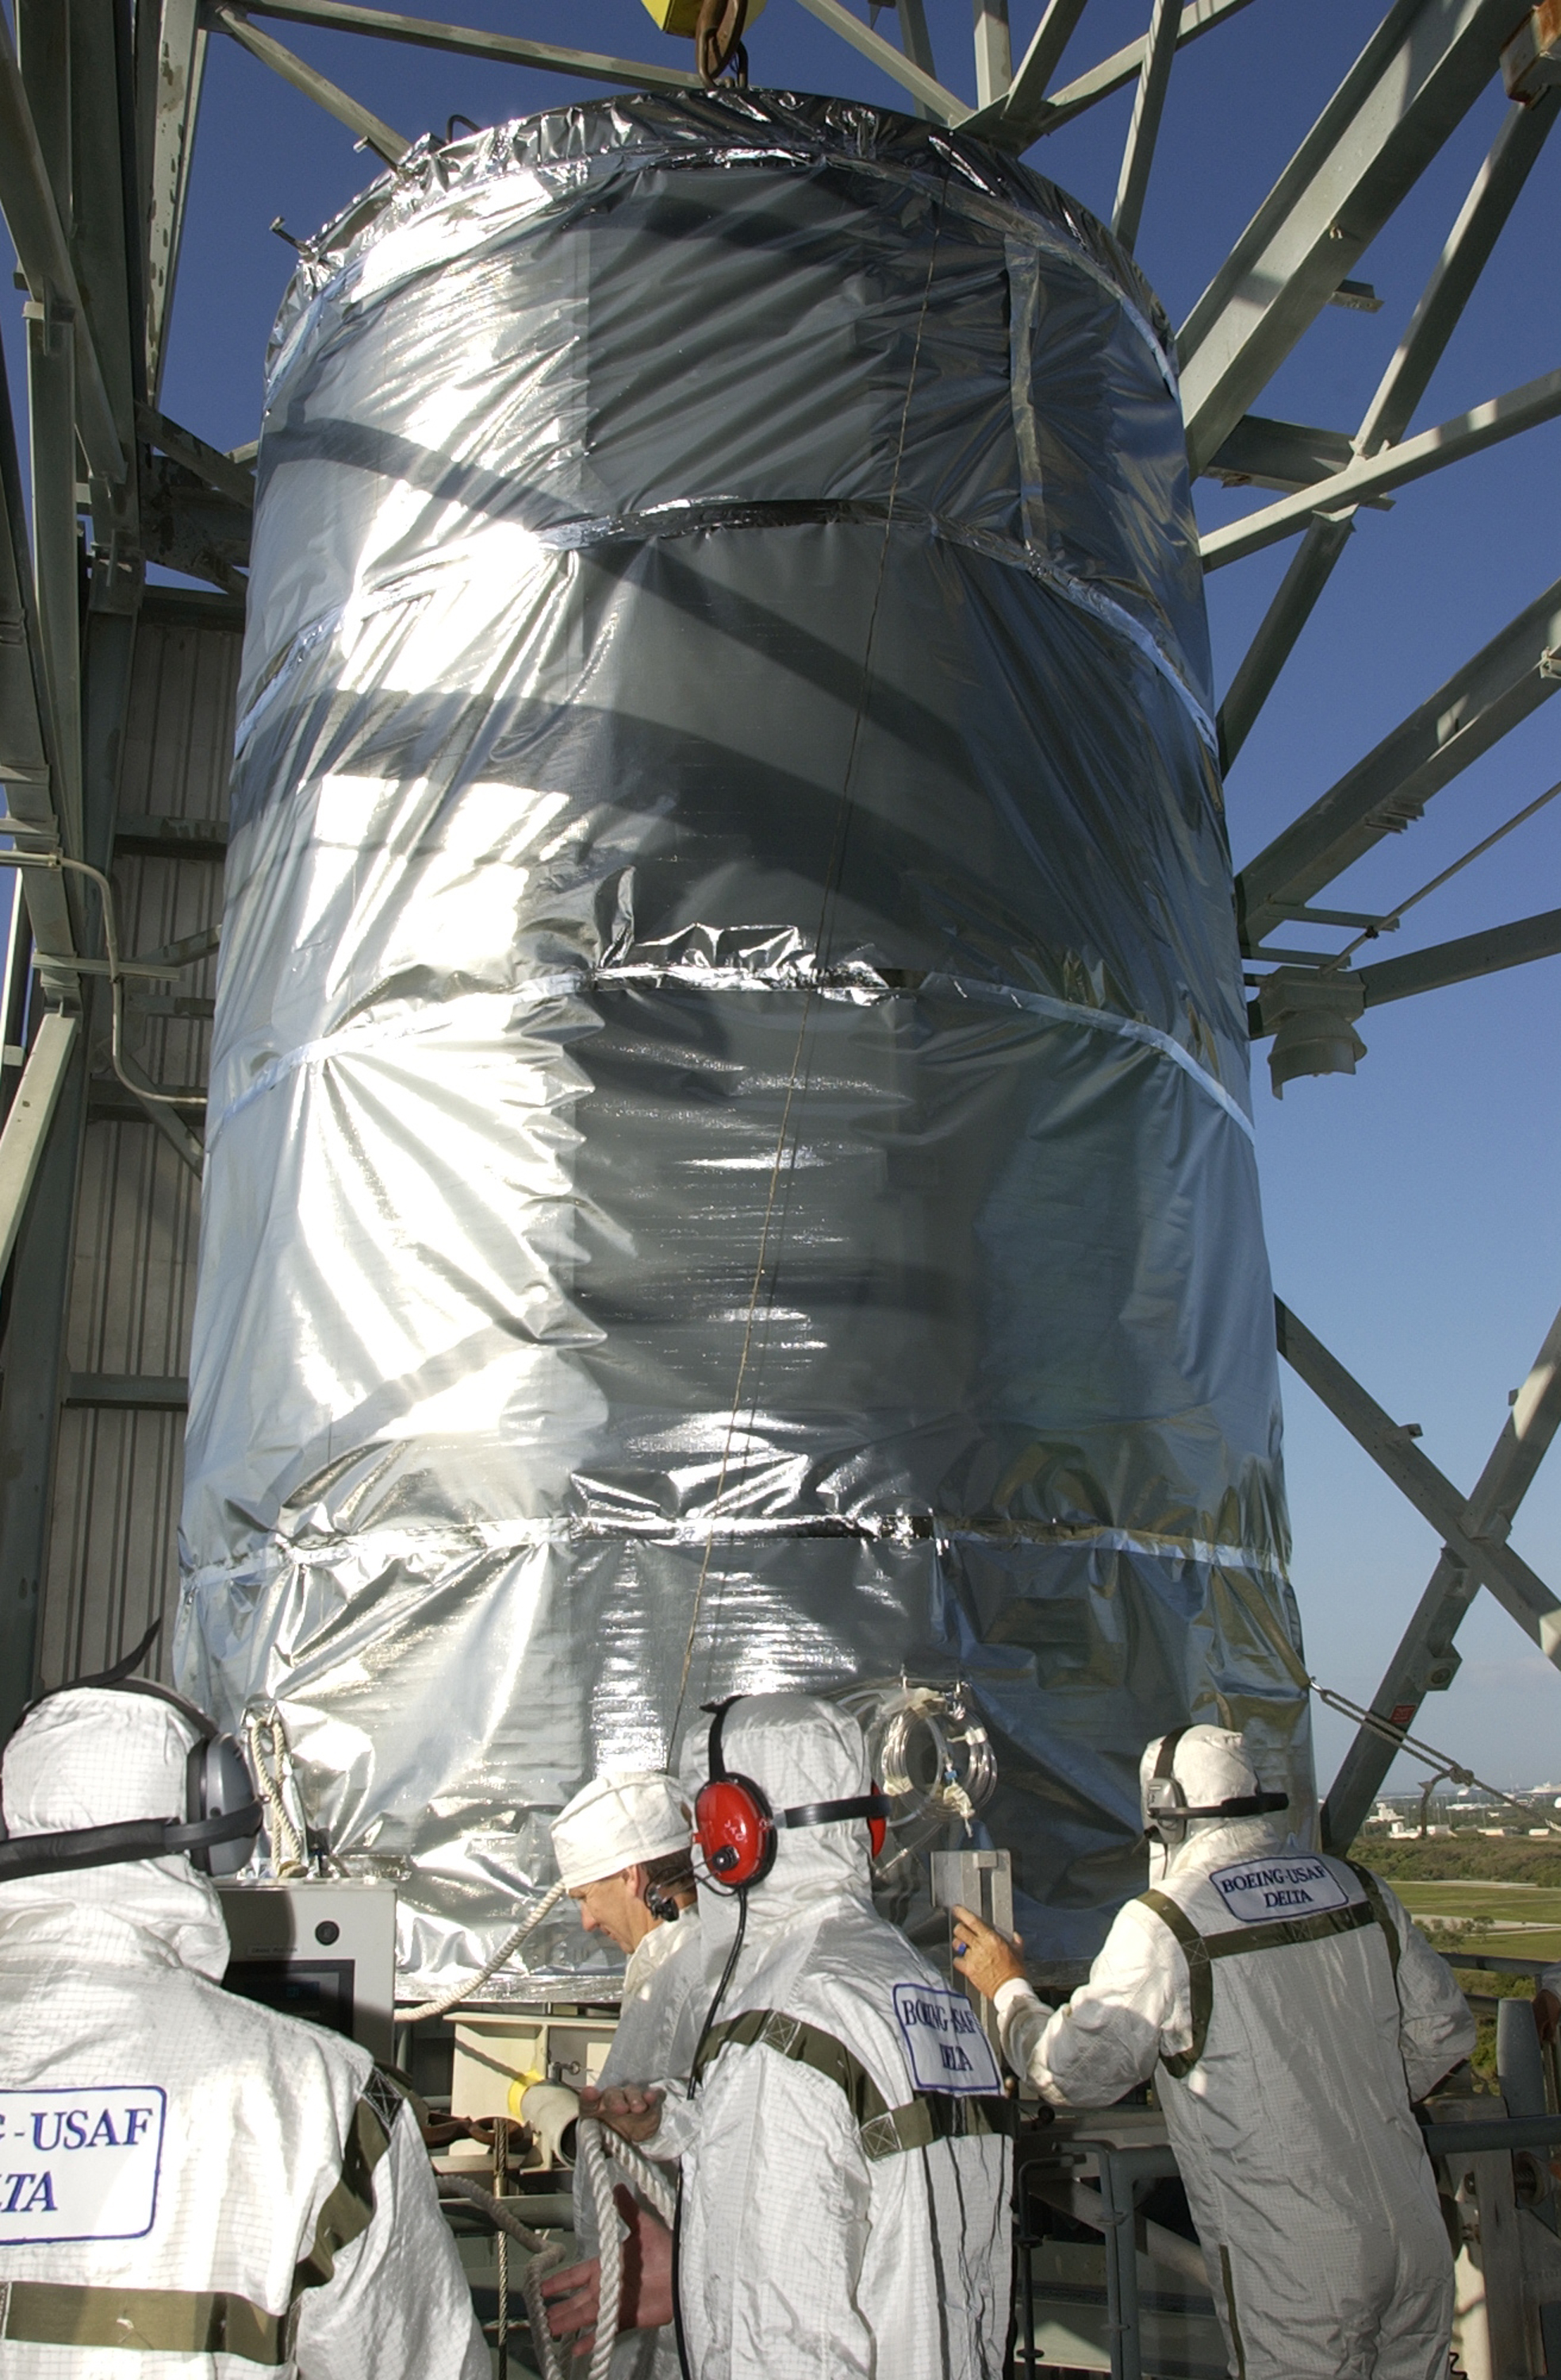

Canister

The Spitzer Space Telescope is placed in its payload canister for transfer to the launch pad before its aborted earlier launch. Spitzer was later moved back off its rocket and subsequently launched on a different vehicle on August 25, 2003.

Credit: NASA/KSC